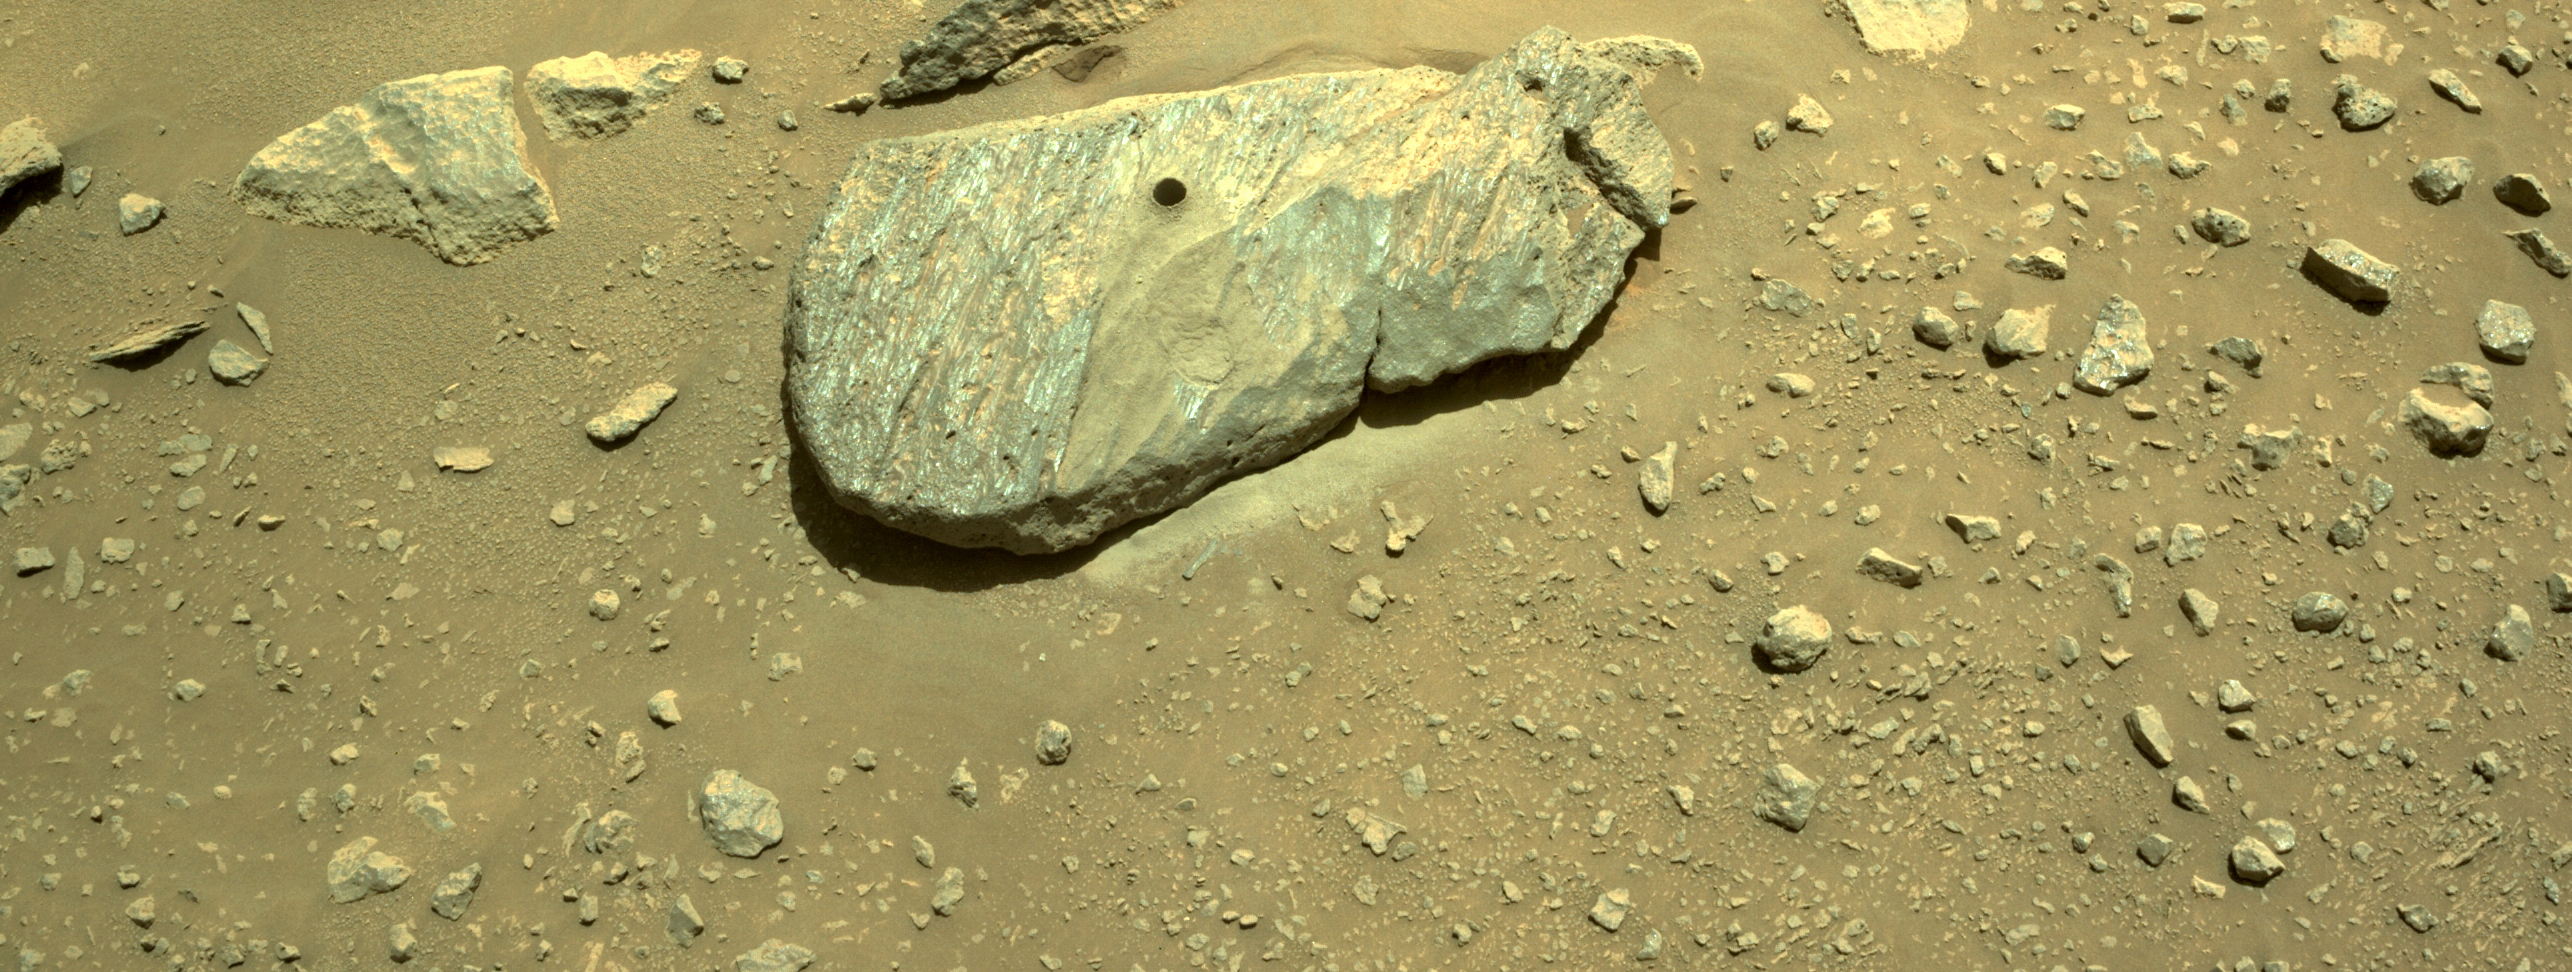

Perseverance’s Navigation Camera Captures Sample Borehole

This composite of two images shows the hole drilled by NASA’s Perseverance rover during its second sample-collection attempt. The images, which were obtained by one of the rover’s navigation cameras on Sept. 1, 2021 (the 190th sol, or Martian day, of the mission), were taken in the “Crater Floor Fractured Rough” geologic unit in Mars’ Jezero Crater. The team nicknamed the rock “Rochette” for reference and the spot on the rock where the sample was cored “Montdenier.”

A key objective for Perseverance’s mission on Mars is astrobiology, including the search for signs of ancient microbial life. The rover will characterize the planet’s geology and past climate, pave the way for human exploration of the Red Planet, and be the first mission to collect and cache Martian rock and regolith (broken rock and dust).

Subsequent NASA missions, in cooperation with ESA (European Space Agency), would send spacecraft to Mars to collect these sealed samples from the surface and return them to Earth for in-depth analysis.

The Mars 2020 Perseverance mission is part of NASA’s Moon to Mars exploration approach, which includes Artemis missions to the Moon that will help prepare for human exploration of the Red Planet.

JPL, which is managed for NASA by Caltech in Pasadena, California, built and manages operations of the Perseverance rover.

Credit: NASA/JPL-Caltech